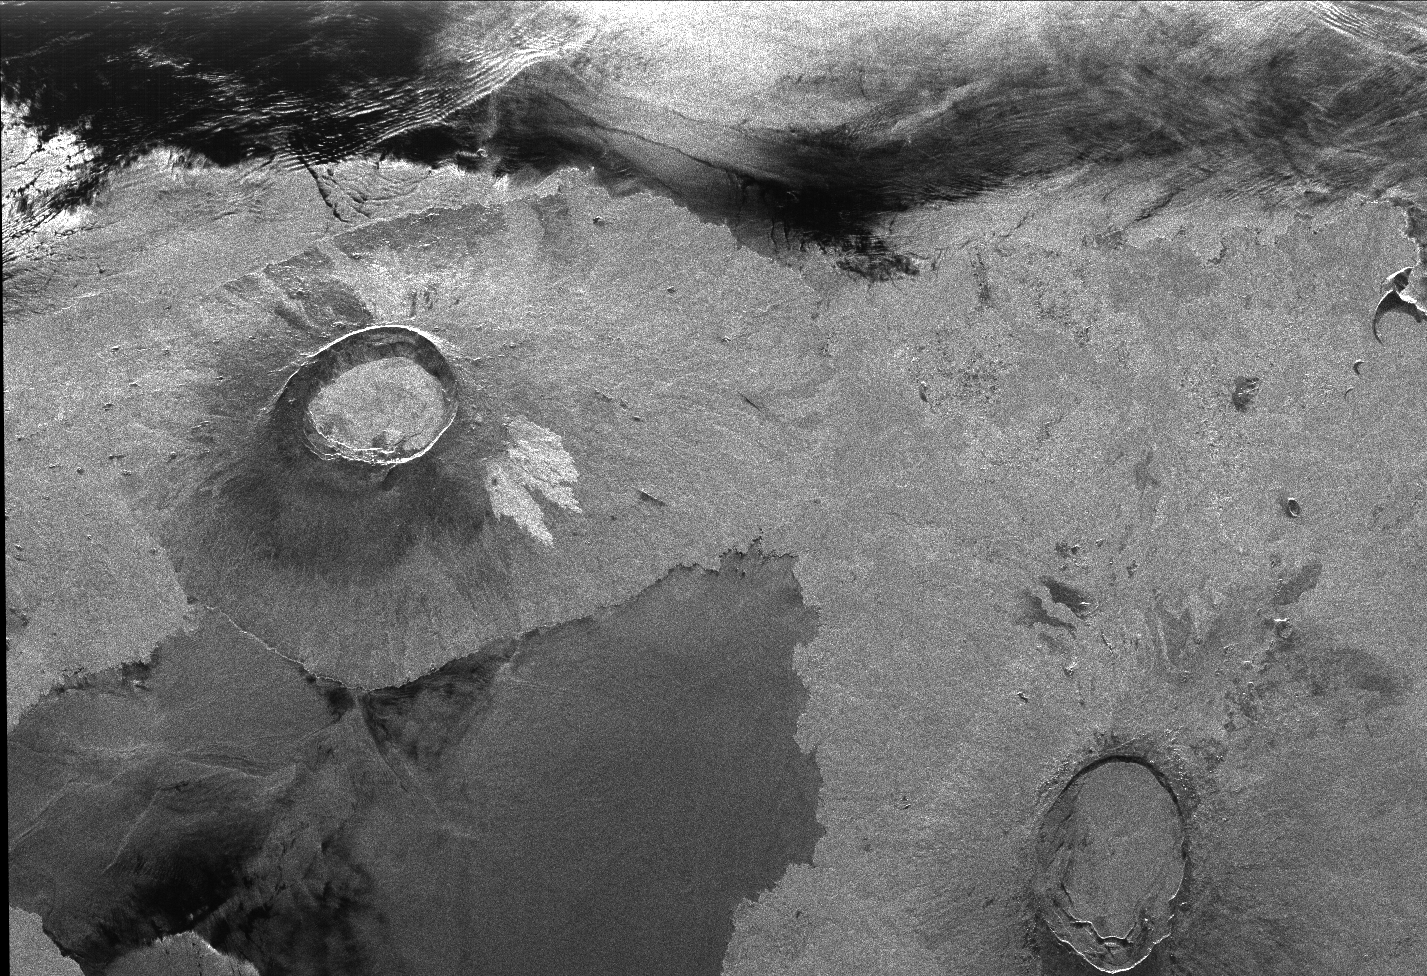

Radar Image of Galapagos Island

This is an image showing part of Isla Isabella in the western Galapagos Islands. It was taken by the L-band radar in HH polarization from the Spaceborne Imaging Radar C/X-Band Synthetic Aperture Radar on the 40th orbit of the space shuttle Endeavour. The image is centered at about 0.5 degree south latitude and 91 degrees west longitude and covers an area of 75 by 60 kilometers (47 by 37 miles). The radar incidence angle at the center of the image is about 20 degrees.

The western Galapagos Islands, which lie about 1,200 kilometers (750 miles) west of Ecuador in the eastern Pacific, have six active volcanoes similar to the volcanoes found in Hawaii. Since the time of Charles Darwin’s visit to the area in 1835, there have been over 60 recorded eruptions of these volcanoes. This SIR-C/X-SAR image of Alcedo and Sierra Negra volcanoes shows the rougher lava flows as bright features, while ash deposits and smooth pahoehoe lava flows appear dark. A small portion of Isla Fernandina is visible in the extreme upper left corner of the image.

The Galapagos Islands are one of the SIR-C/X-SAR supersites and data of this area will be taken several times during the flight to allow scientists to conduct topographic change studies and to search for different lava flow types, ash deposits and fault lines.

Spaceborne Imaging Radar-C and X-Synthetic Aperture Radar (SIR-C/X-SAR) is part of NASA’s Mission to Planet Earth. The radars illuminate Earth with microwaves allowing detailed observations at any time, regardless of weather or sunlight conditions. SIR-C/X-SAR uses three microwave wavelengths: L-band (24 cm), C-band (6 cm) and X-band (3 cm). The multi-frequency data will be used by the international scientific community to better understand the global environment and how it is changing. The SIR-C/X-SAR data, complemented by aircraft and ground studies, will give scientists clearer insights into those environmental changes which are caused by nature and those changes which are induced by human activity. SIR-C was developed by NASA’s Jet Propulsion Laboratory. X-SAR was developed by the Dornier and Alenia Spazio companies for the German space agency, Deutsche Agentur fuer Raumfahrtangelegenheiten (DARA), and the Italian space agency, Agenzia Spaziale Italiana (ASI).

Credit: NASA/JPL